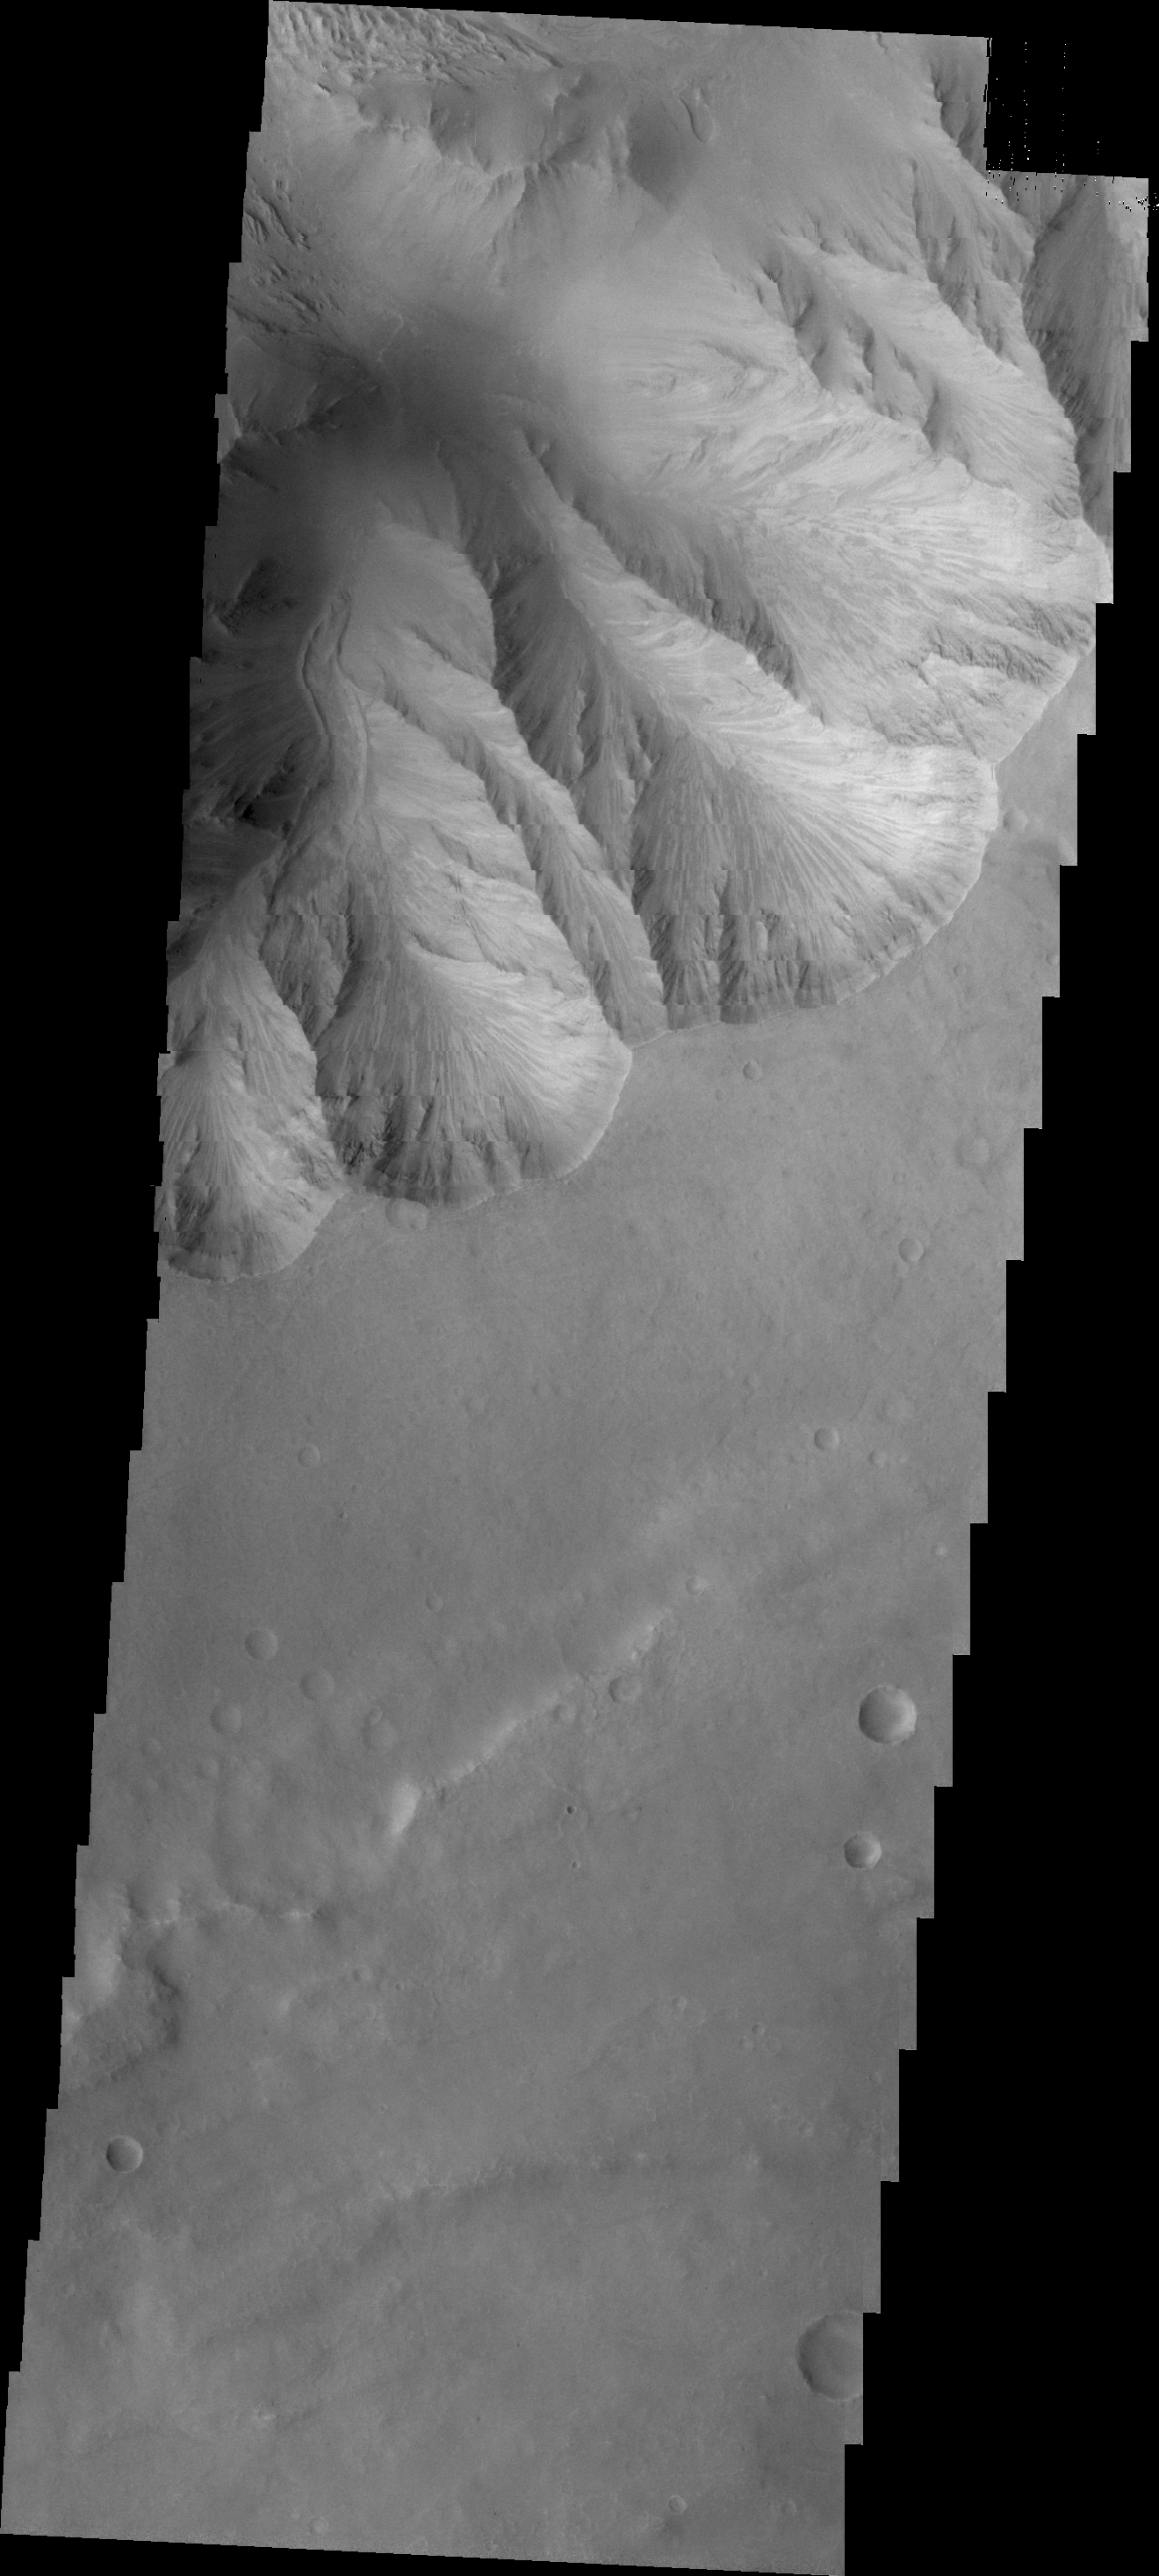

Candor Chasma

Today’s VIS image shows a small landslide chute and deposit. This feature is located on the easternmost end of Candor Chasma.

Credit: NASA/JPL/ASU